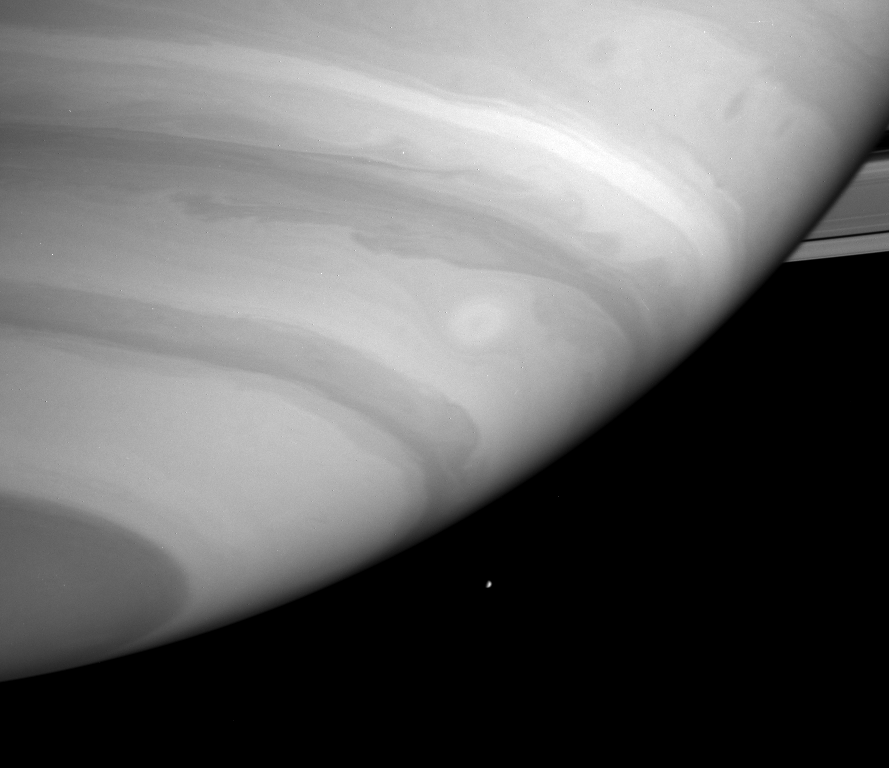

Dwarfed by Storms

Tiny Mimas is dwarfed by a huge white storm and dark waves on the edge of a cloud band in Saturn’s atmosphere.

Although the east-west winds on Saturn are stronger than on Earth or even Jupiter, the contrast in appearance between these zones is more muted, and the departures of the wind speeds from east to west are lower.

The image was taken with the Cassini spacecraft narrow angle camera on Sept. 25, 2004, at a distance of 7.8 million kilometers (4.8 million miles) from Saturn through a filter sensitive to wavelengths of infrared light centered at 727 nanometers. The image scale is 46 kilometers (29 miles) per pixel.

The Cassini-Huygens mission is a cooperative project of NASA, the European Space Agency and the Italian Space Agency. The Jet Propulsion Laboratory, a division of the California Institute of Technology in Pasadena, manages the Cassini-Huygens mission for NASA’s Science Mission Directorate, Washington, D.C. The Cassini orbiter and its two onboard cameras were designed, developed and assembled at JPL. The imaging team is based at the Space Science Institute, Boulder, Colo.

Credit: NASA/JPL/Space Science Institute